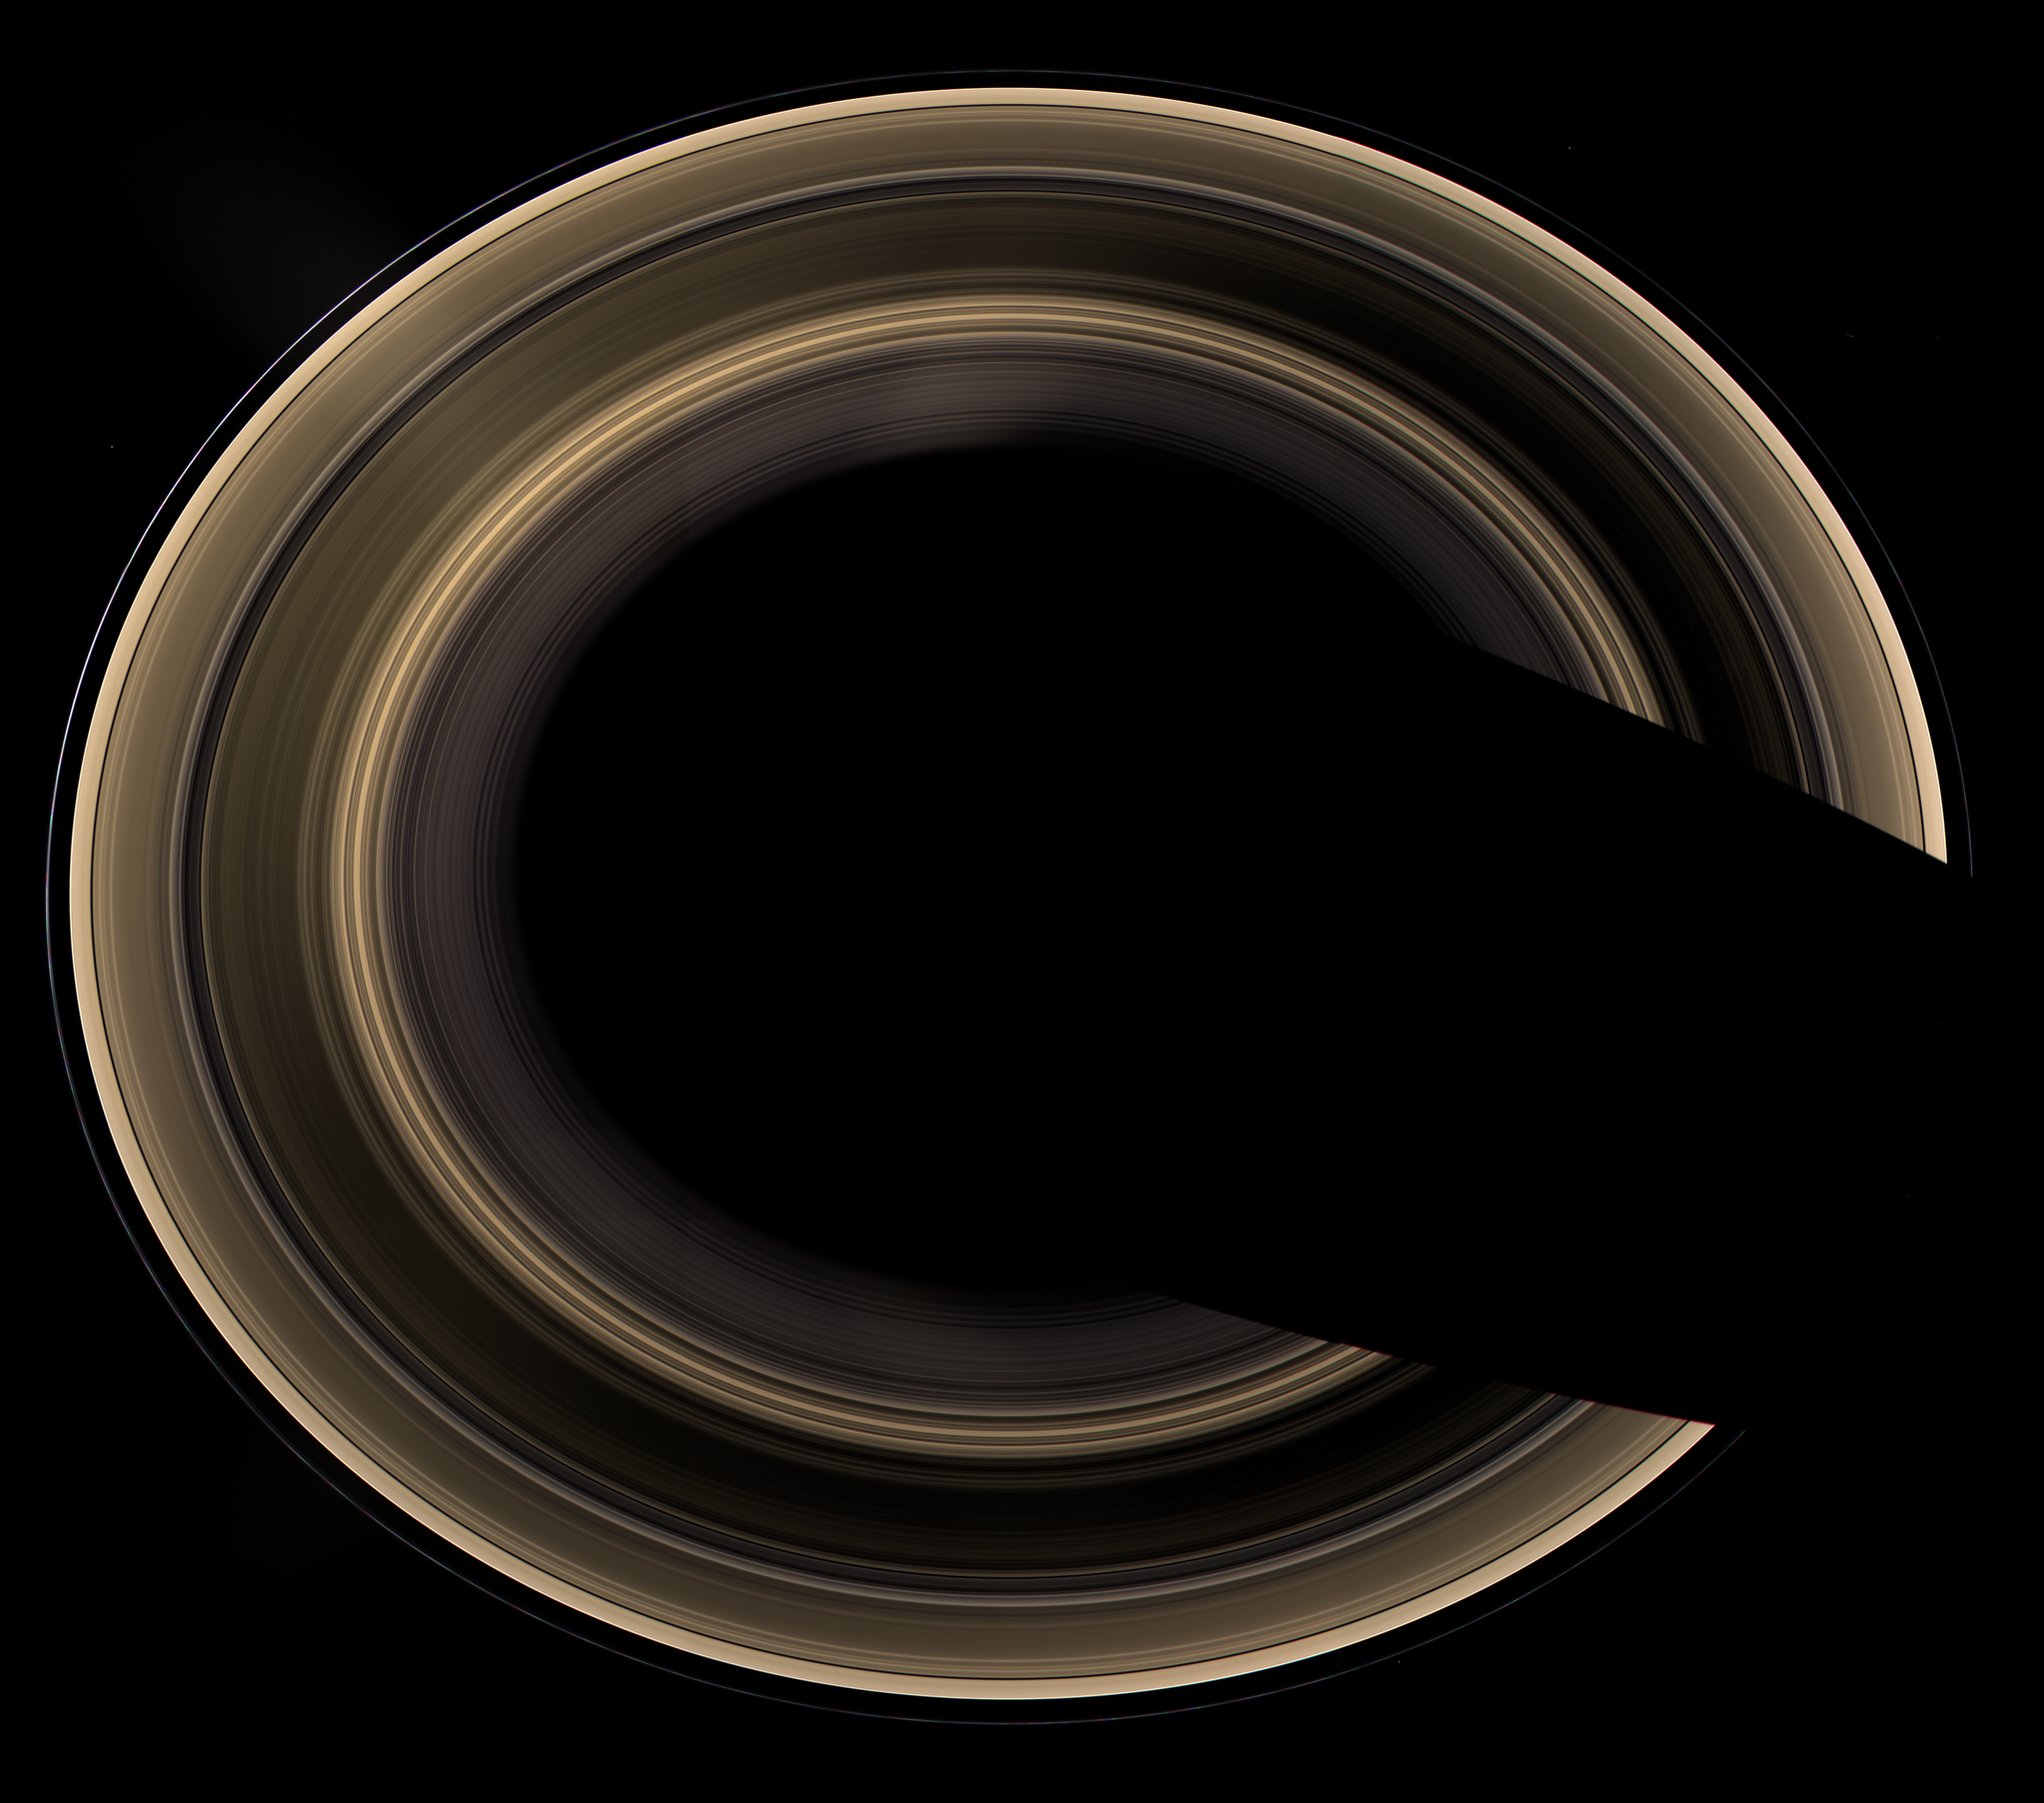

Ring World

Our robotic emissary, flying high above Saturn, captured this view of an alien copper-colored ring world. The overexposed planet has deliberately been removed to show the unlit rings alone, seen from an elevation of 60 degrees, the highest Cassini has yet attained.

The view is a mosaic of 27 images –nine separate sets of red, green and blue images– taken over the course of about 45 minutes, as Cassini scanned across the entire main ring system.

The planet’s shadow carves a dark swath across the ring plane at the right. The overexposed planet has been removed.

Moons visible in this image: Epimetheus (116 kilometers, or 72 miles across) at the 1 o’clock position, Pandora (84 kilometers, or 52 miles across) at the 5 o’clock position, Janus (181 kilometers, or 113 miles across) at the 10 o’clock position.

Bright clumps of material in the narrow F ring moved in their orbits between each of the color exposures, creating a chromatic misalignment that provides some sense of the continuous motion in the ring system.

Radially extending lens flare artifacts, which result from light being scattered within the camera optics, are present in the view.

The images in this natural-color view were obtained with the Cassini spacecraft wide-angle camera on Jan. 21, 2007, at a distance of approximately 1.6 million kilometers (1 million miles) from Saturn. Image scale is 90 kilometers (56 miles) per pixel.

The Cassini-Huygens mission is a cooperative project of NASA, the European Space Agency and the Italian Space Agency. The Jet Propulsion Laboratory, a division of the California Institute of Technology in Pasadena, manages the mission for NASA’s Science Mission Directorate, Washington, D.C. The Cassini orbiter and its two onboard cameras were designed, developed and assembled at JPL. The imaging operations center is based at the Space Science Institute in Boulder, Colo.

Credit: NASA/JPL/Space Science Institute